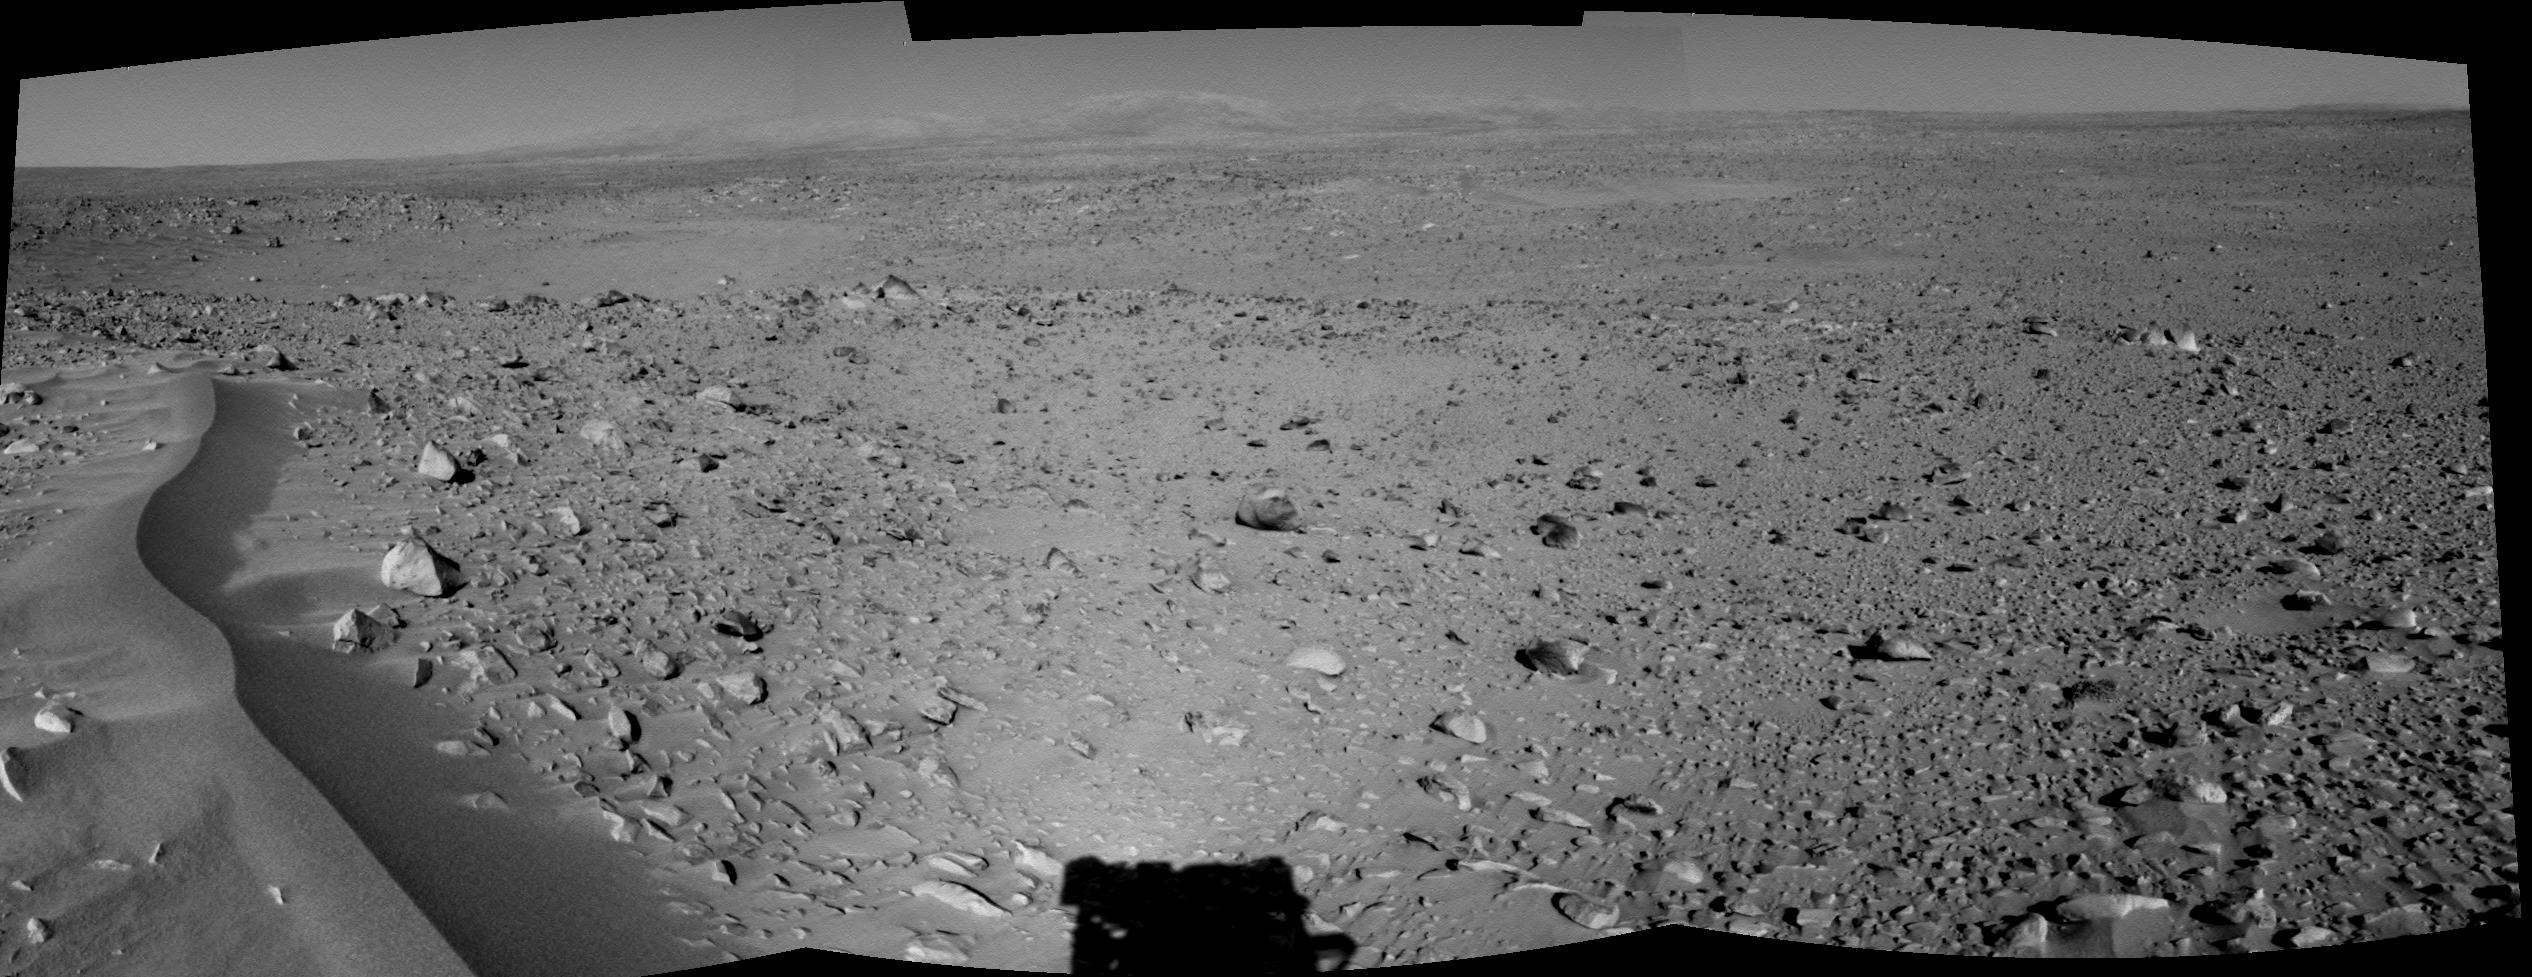

Lahontan Crater Looms

This cylindrical-projection 120-degree image mosaic was created from three navigation camera images that NASA’s Mars Exploration Rover Spirit acquired on sol 120 (May 5, 2004). The image highlights a crater approximately 70 meters (230 feet) in diameter that scientists have informally named “Lahontan.” This image also reveals a wind-ripple feature in the foreground and a distant look at the Columbia Hills on the Horizon, Spirit’s planned final destination.

Credit: NASA/JPL